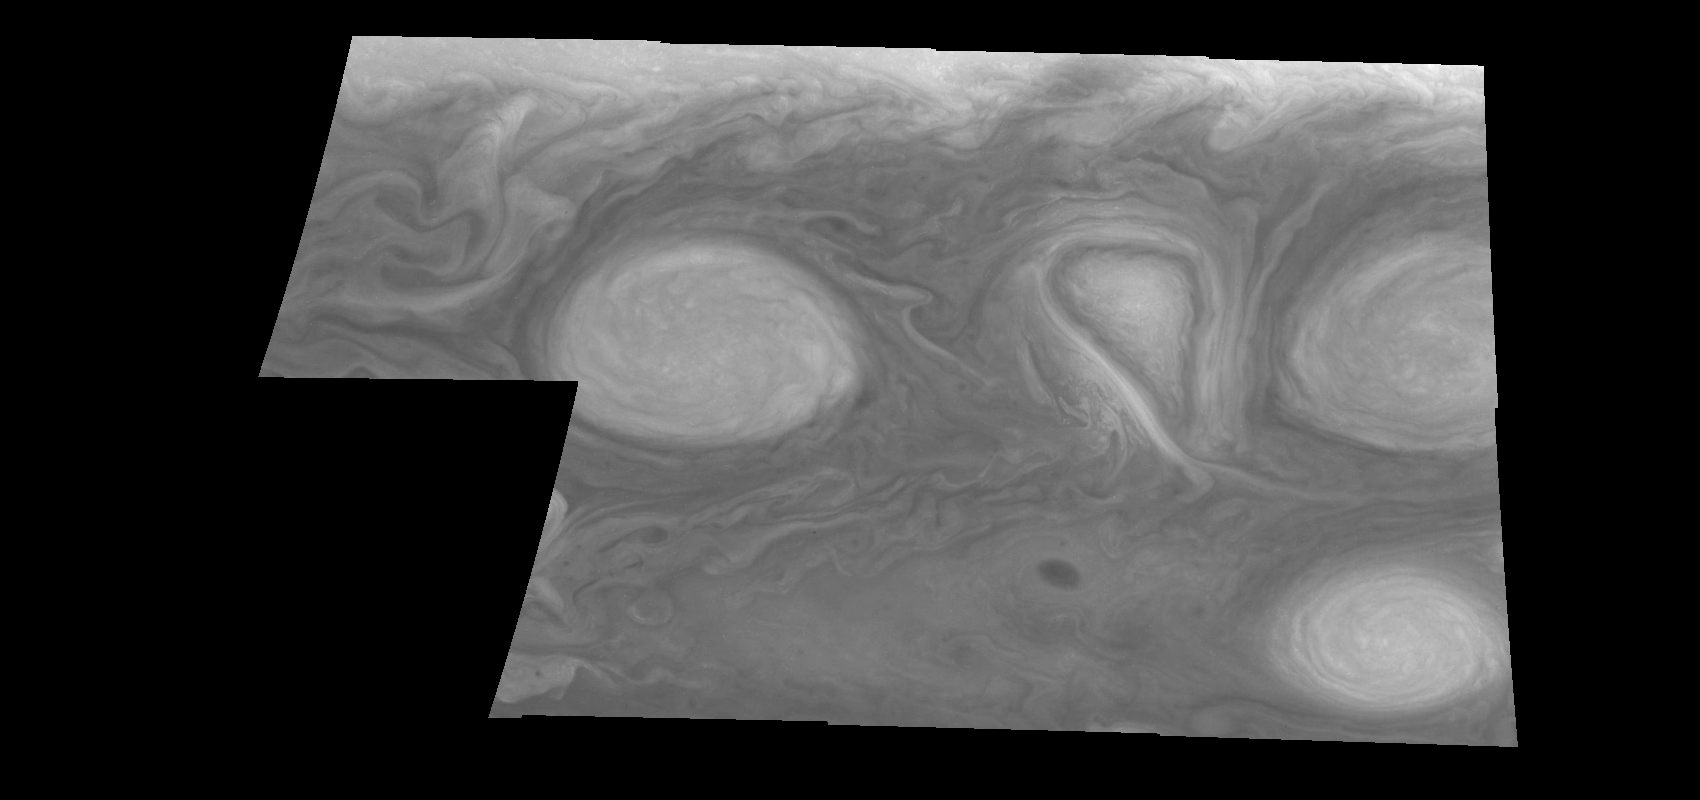

Jupiter’s Long-lived White Ovals in Violet Light (Time Set 3)

Light at 410 nanometers is affected by the sizes and compositions of cloud particles, as well as the trace chemicals that give Jupiter’s clouds their colors. This mosaic shows the features of Jupiter’s main visible cloud deck and the hazy cloud layer above it. Oval cloud systems of this type are often associated with chaotic cyclonic systems such as the balloon shaped vortex seen here between the well formed ovals. This system is centered near 30 degrees south planetocentric latitude and 100 degrees west longitude and rotates in a clockwise sense about its center. The oval shaped vortices in the upper half of the mosaic are two of the three long-lived White Ovals that formed to the south of the Red Spot in the 1930’s and, like the Red Spot, rotate in a counterclockwise sense. The east to west dimension of the leftmost White Oval is 9000 kilometers (km). (The diameter of the Earth is 12,756 km.) The White Ovals drift in longitude relative to one another, and are presently restricting the cyclonic structure.

To the south, the smaller oval and its accompanying cyclonic system are moving eastward at about 0.4 degrees per day relative to the larger ovals. The interaction between these two cyclonic storm systems is producing high, thick cumulus-like clouds in the southern part of the more northerly trapped system.

North is at the top of this mosaic. The smallest resolved features are tens of kilometers in size. These images were taken on February 19, 1997, at a range of 1.1 million kilometers by the Solid State Imaging (CCD) system aboard NASA’s Galileo spacecraft.

The Jet Propulsion Laboratory, Pasadena, CA manages the mission for NASA’s Office of Space Science, Washington, DC.

Credit: NASA/JPL-Caltech